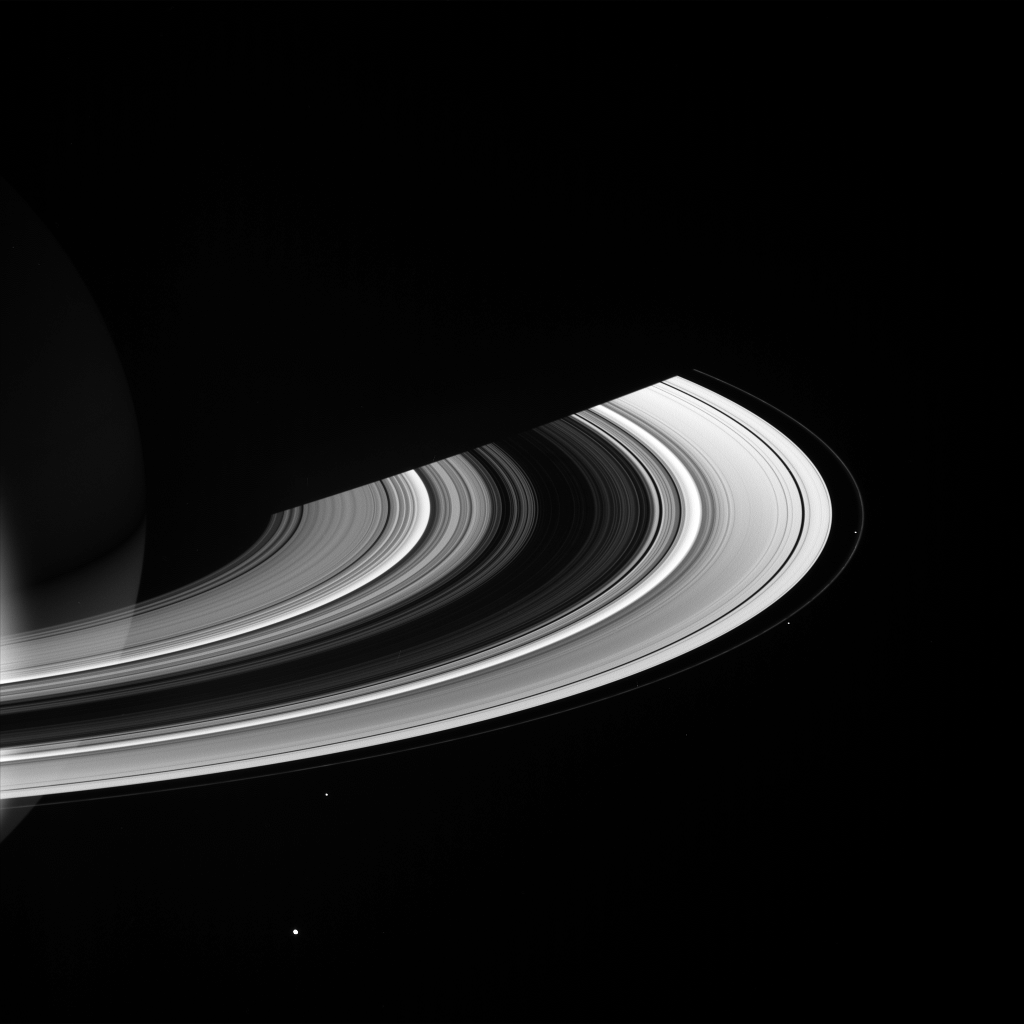

Entourage

Saturn’s brilliant rings are accompanied here by a pack of small moons.

Visible in this view, from lower left to center right are Mimas (397 kilometers, or 247 miles across), Janus (181 kilometers, or 113 miles across), Pandora (84 kilometers, or 52 miles across) and Prometheus (102 kilometers, or 63 miles across). The narrow F ring lies between the latter two, which are its “shepherd moons.”

This view looks toward the unilluminated side of the rings from about 14 degrees above the ringplane. The planet’s night side is visible through the rings at left. Saturn’s shadow stretches across the ringplane above center.

The image was taken in visible green light with the Cassini spacecraft wide-angle camera on April 29, 2007 at a distance of approximately 1.9 million kilometers (1.2 million miles) from Saturn. Image scale is 108 kilometers (67 miles) per pixel.

The Cassini-Huygens mission is a cooperative project of NASA, the European Space Agency and the Italian Space Agency. The Jet Propulsion Laboratory, a division of the California Institute of Technology in Pasadena, manages the mission for NASA’s Science Mission Directorate, Washington, D.C. The Cassini orbiter and its two onboard cameras were designed, developed and assembled at JPL. The imaging operations center is based at the Space Science Institute in Boulder, Colo.

Credit: NASA/JPL/Space Science Institute